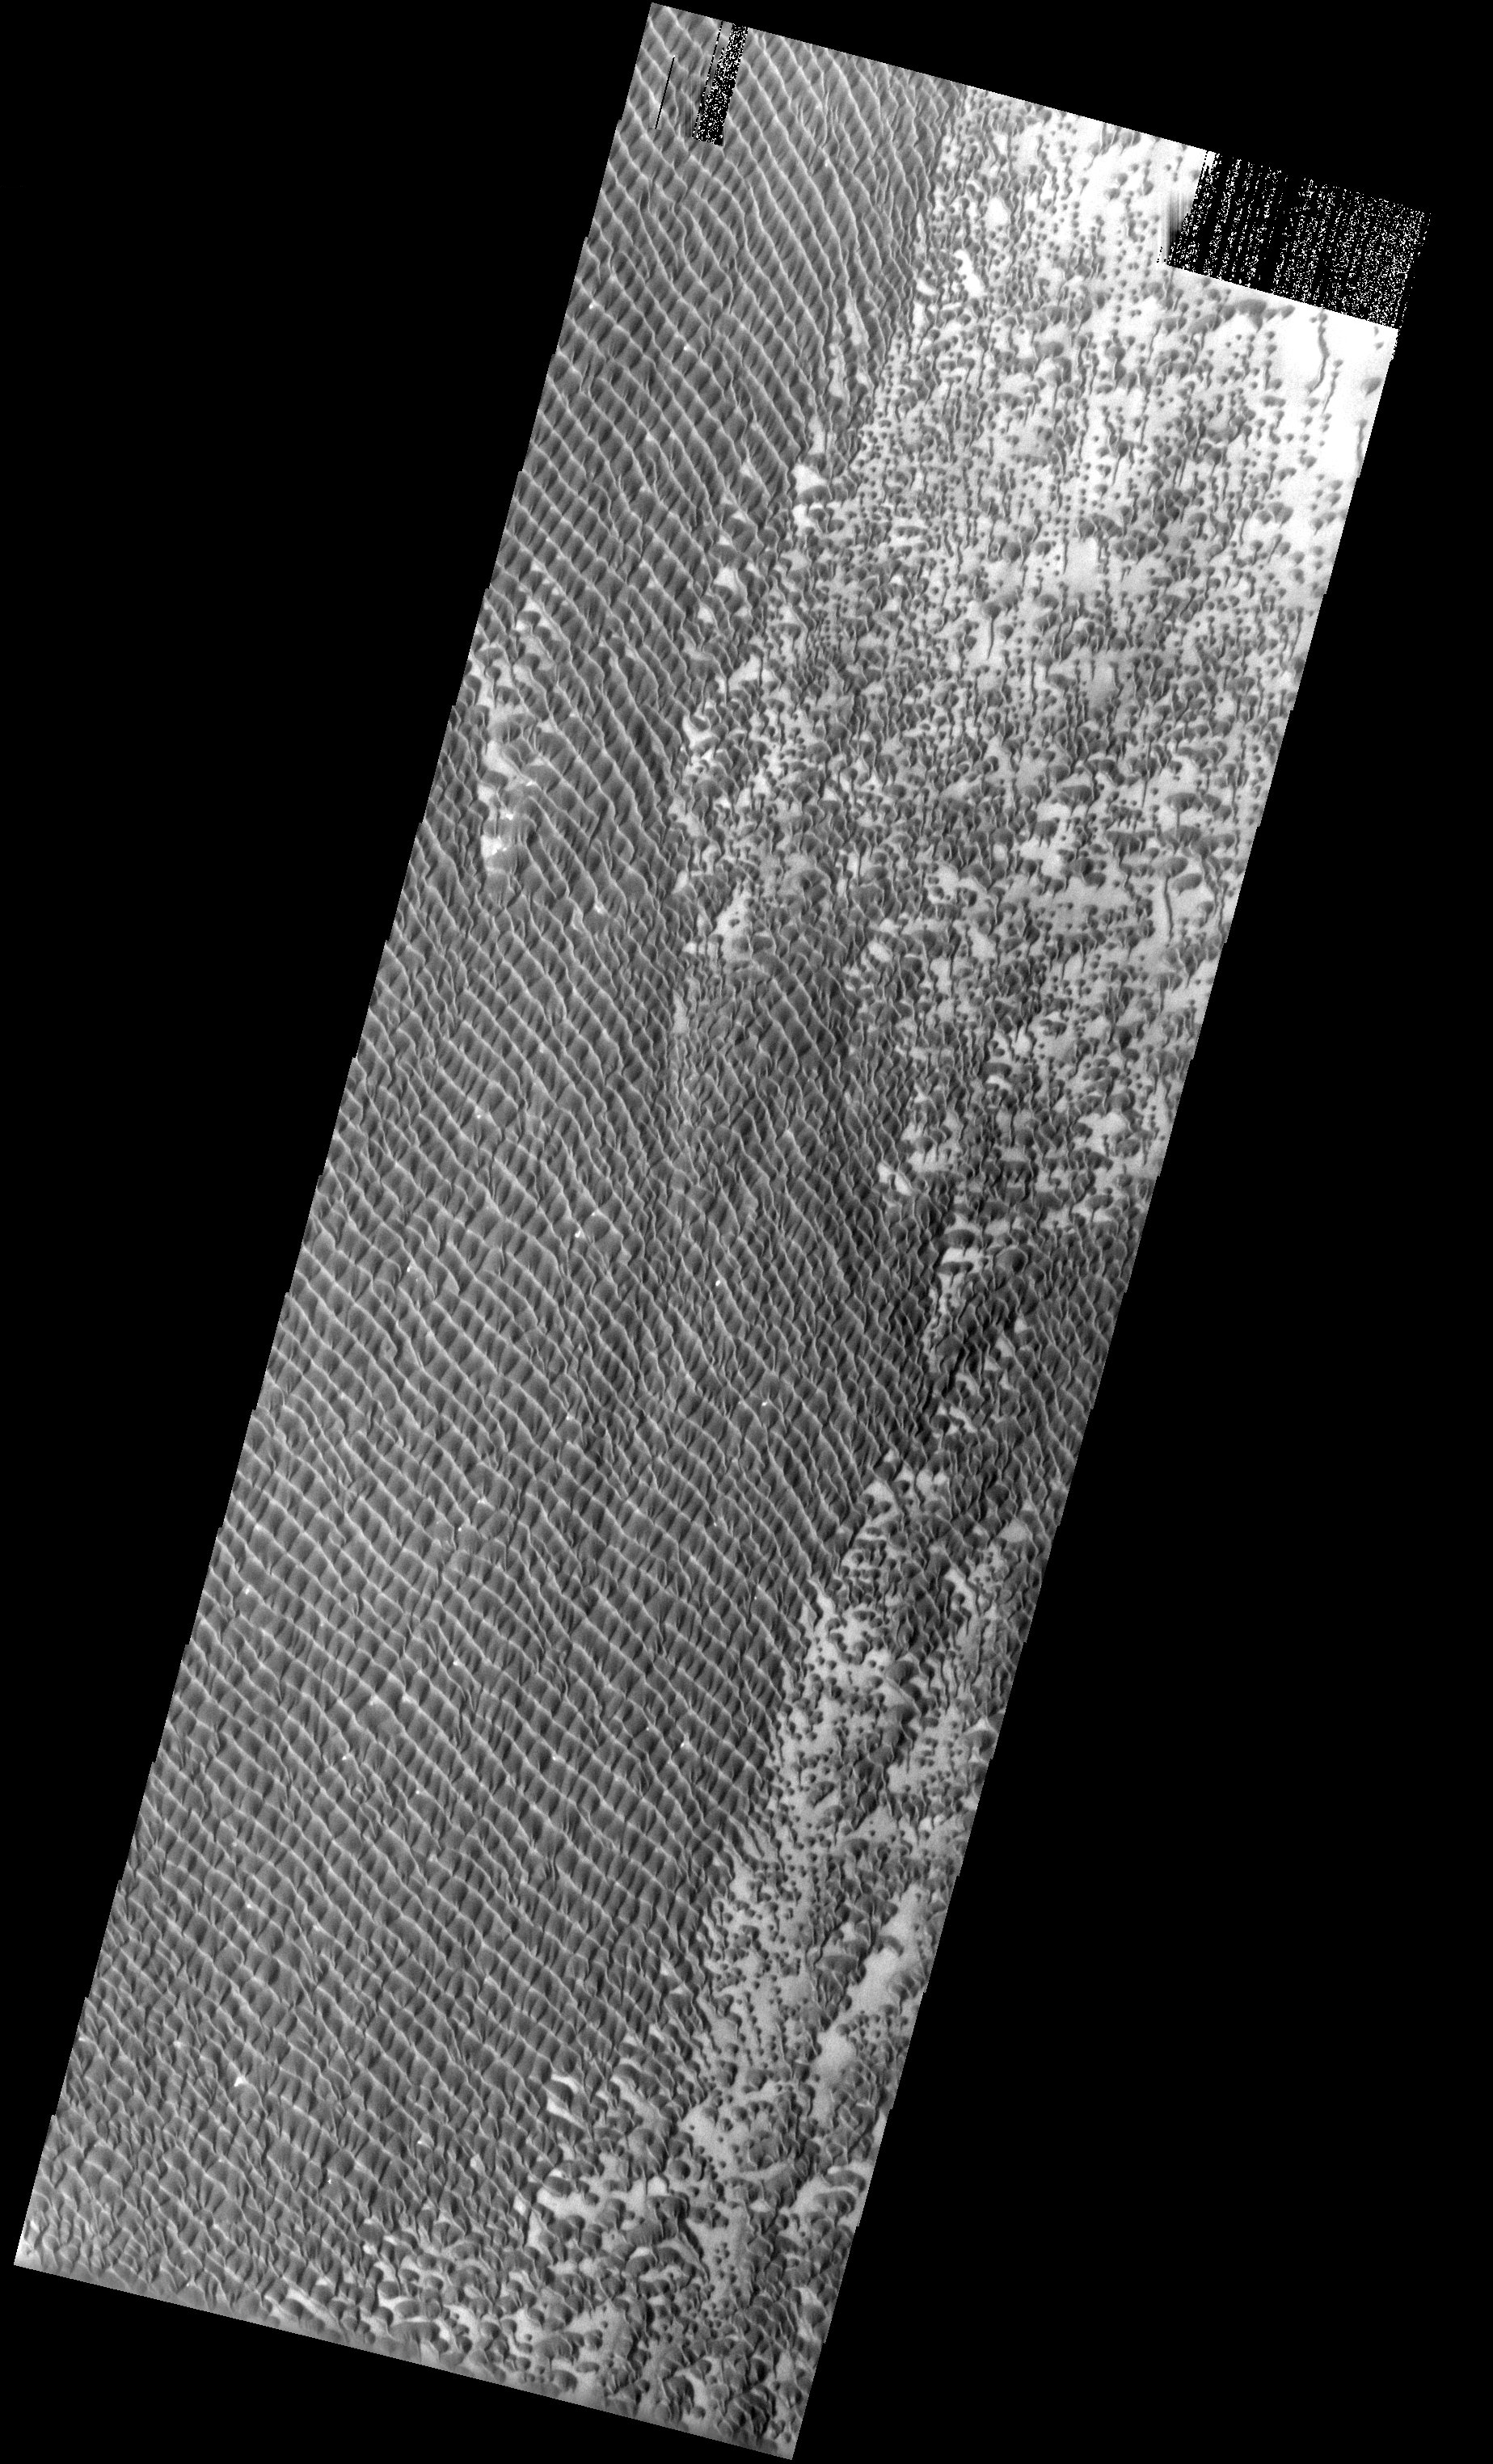

Dunes

This image shows relatively dark coarse grained material forming individual dunes coalescing into a relatively uniform sand sheet. The origin of the dark sand that formed these dunes have been suggested to be the northern polar layered deposits.

Note: this THEMIS visual image has not been radiometrically nor geometrically calibrated for this preliminary release. An empirical correction has been performed to remove instrumental effects. A linear shift has been applied in the cross-track and down-track direction to approximate spacecraft and planetary motion. Fully calibrated and geometrically projected images will be released through the Planetary Data System in accordance with Project policies at a later time.

NASA’s Jet Propulsion Laboratory manages the 2001 Mars Odyssey mission for NASA’s Office of Space Science, Washington, D.C. The Thermal Emission Imaging System (THEMIS) was developed by Arizona State University, Tempe, in collaboration with Raytheon Santa Barbara Remote Sensing. The THEMIS investigation is led by Dr. Philip Christensen at Arizona State University. Lockheed Martin Astronautics, Denver, is the prime contractor for the Odyssey project, and developed and built the orbiter. Mission operations are conducted jointly from Lockheed Martin and from JPL, a division of the California Institute of Technology in Pasadena.

Image information: VIS instrument. Latitude 77.7, Longitude 309.4 East (50.6 West). 19 meter/pixel resolution.

Credit: NASA/JPL/Arizona State University